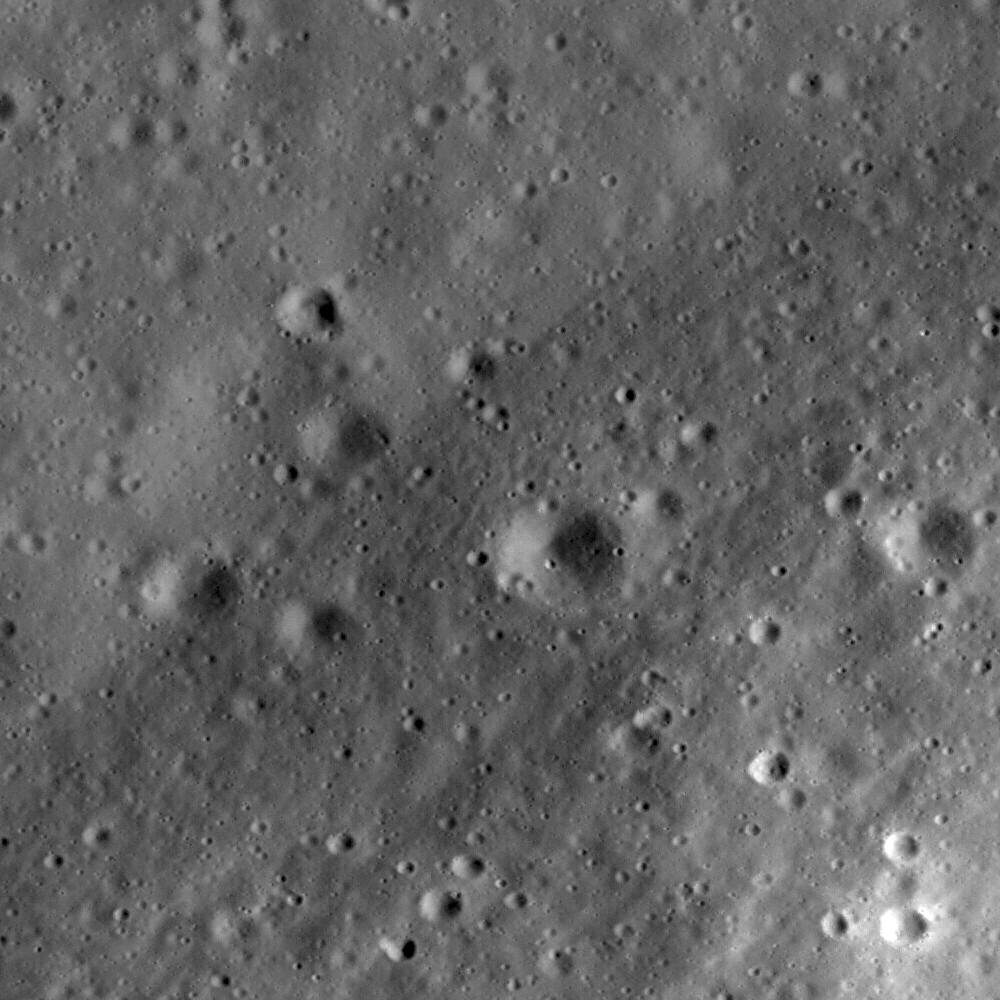

Riccioli Crater: Cracked, Melted, and Draped

High-resolution LROC view of part of the floor of Riccioli Crater, near the center of the Constellation region of interest. The view is centered on the boundary between a spur of the crater’s central peak materials (lower right half of the image) and volcanic lava flow deposits (upper left half). The central peak materials are rougher and show a faint pattern of lines running NE-SW, suggesting that this terrain, like much of the rest of the crater, was scoured by ejecta from the younger Orientale impact basin to the southwest. Part of NAC frame M114444141LE, image width is 500 m and north is up.

Riccioli Crater is named after Italian astronomer and Jesuit priest Giovanni Battista Ricciolo (1598-1671) who, along with colleague Francesco Maria Grimaldi, named and catalogued many of the Moon’s larger craters, including the prominent crater Copernicus.

NASA’s Goddard Space Flight Center built and manages the mission for the Exploration Systems Mission Directorate at NASA Headquarters in Washington. The Lunar Reconnaissance Orbiter Camera was designed to acquire data for landing site certification and to conduct polar illumination studies and global mapping. Operated by Arizona State University, the LROC facility is part of the School of Earth and Space Exploration (SESE). LROC consists of a pair of narrow-angle cameras (NAC) and a single wide-angle camera (WAC). The mission is expected to return over 70 terabytes of image data.

Credit: NASA/GSFC/Arizona State University